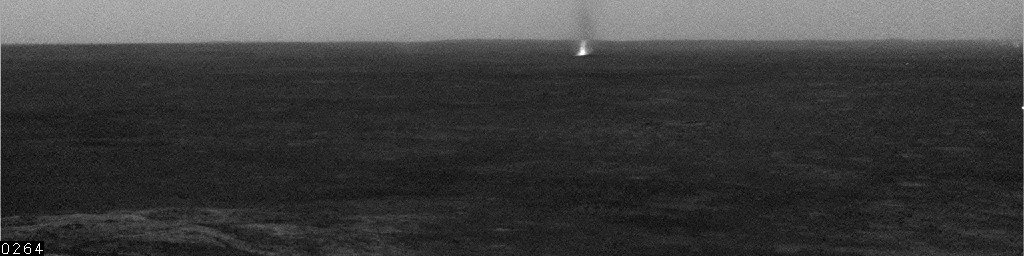

Gusev Dust Devil, Sol 543

One dust devil scoots across the center of the view in this movie clip showing a few dust devils inside Mars’ Gusev Crater. The clip consists of frames taken by the navigation camera on NASA’s Mars Exploration Rover Spirit during the rover’s 543rd martian day, or sol (July 13, 2005).

Spirit began seeing dust devil activity around the beginning of Mars’ spring season. Activity increased as spring continued, but fell off again for about two weeks during a dust storm. As the dust storm faded away, dust devil activity came back. In the mid-afternoons as the summer solstice approached, dust devils were a very common occurrence on the floor of Gusev crater. The early-spring dust devils tended to move southwest-to-northeast, across the dust devil streaks in Gusev seen from orbit. Increasingly as the season progresses, the dust devils are seen moving northwest-to-southeast, in the same direction as the streaks. Scientists are watching for the big dust devils that leave those streaks.

In this clip, contrast has been enhanced for anything in the images that changes from frame to frame, that is, for the dust moved by wind. The total time elapsed during the taking of these frames was 8 minutes, 21 seconds.

Credit: NASA/JPL/Texas A&M